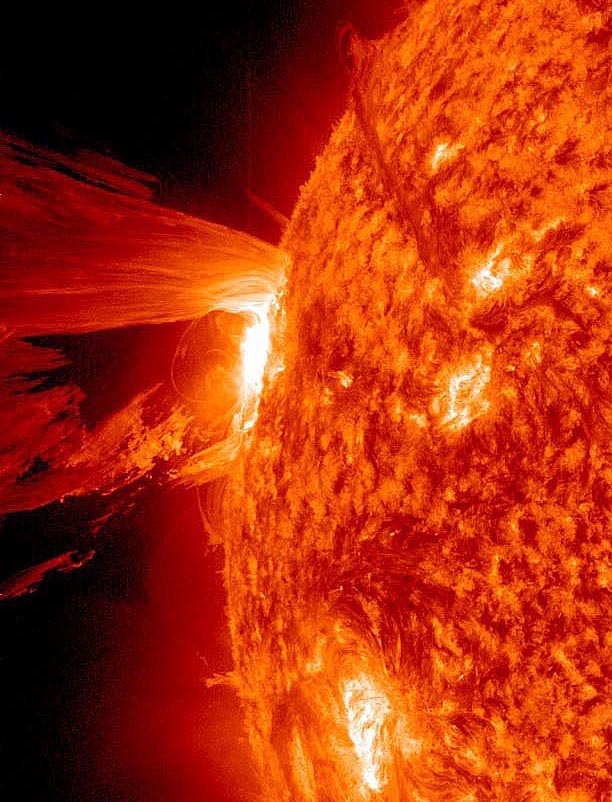

Amazing Hi-Def CME

A beautiful prominence eruption shot off the east limb (left side) of the sun on Monday, April 16, 2012. Such eruptions are often associated with solar flares, and in this case an M1 class (medium-sized) flare did occur at the same time, though it was not aimed toward Earth. This event, which is still in progress, was seen by NASA’s SDO satellite.

Credit: NASA/GSFC/SDO